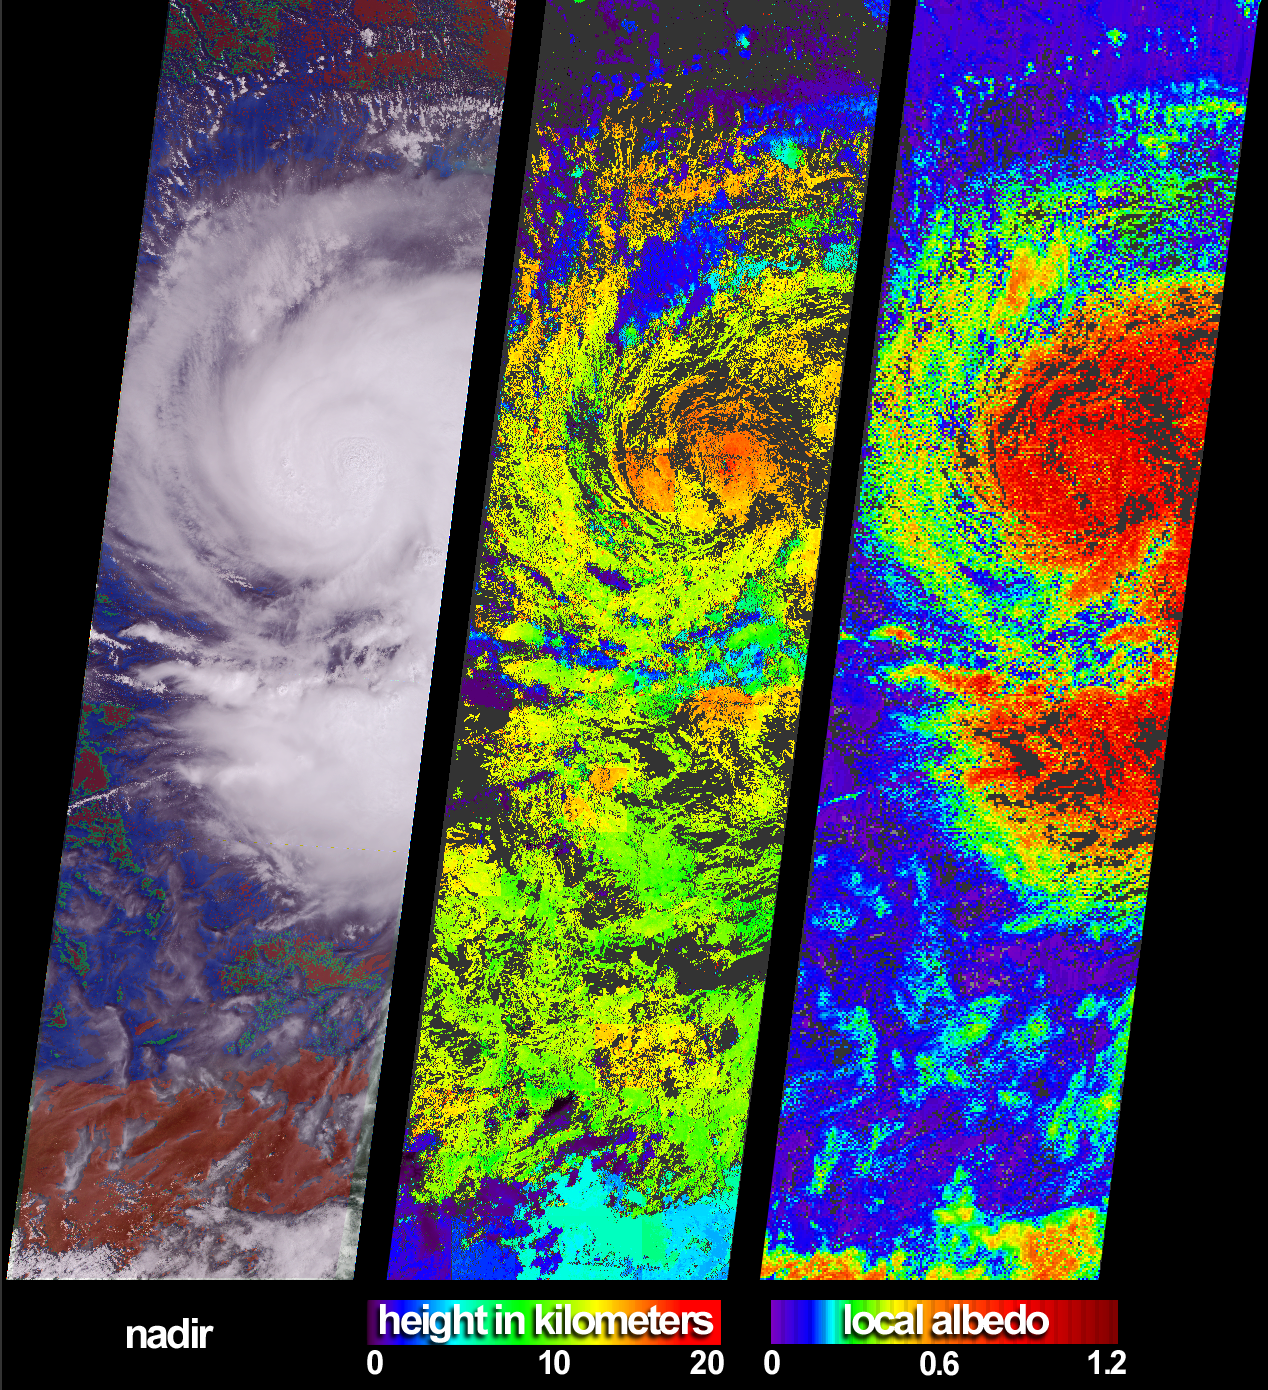

The Clouds of Isidore

These views of Hurricane Isidore were acquired by the Multi-angle Imaging SpectroRadiometer (MISR) on September 20, 2002. After bringing large-scale flooding to western Cuba, Isidore was upgraded (on September 21) from a tropical storm to a category 3hurricane. Sweeping westward to Mexico’s Yucatan Peninsula, the hurricane caused major destruction and left hundreds of thousands of people homeless. Although weakened after passing over the Yucatan landmass, Isidore regained strength as it moved northward over the Gulf of Mexico.

At left is a colorful visualization of cloud extent that superimposes MISR’s radiometric camera-by-camera cloud mask (RCCM) over natural-color radiance imagery, both derived from data acquired with the instrument’s vertical-viewing (nadir) camera. Using brightness and statistical metrics, the RCCM is one of several techniques MISR uses to determine whether an area is clear or cloudy. In this rendition, the RCCM has been color-coded, and purple = cloudy with high confidence, blue = cloudy with low confidence, green = clear with low confidence, and red = clear with high confidence.

In addition to providing information on meteorological events, MISR’s data products are designed to help improve our understanding of the influences of clouds on climate. Cloud heights and albedos are among the variables that govern these influences. (Albedo is the amount of sunlight reflected back to space divided by the amount of incident sunlight.) The center panel is the cloud-top height field retrieved using automated stereoscopic processing of data from multiple MISR cameras. Areas where heights could not be retrieved are shown in dark gray. In some areas, such as the southern portion of the image, the stereo retrieval was able to detect thin, high clouds that were not picked up by the RCCM’s nadir view. Retrieved local albedo values for Isidore are shown at right. Generation of the albedo product is dependent upon observed cloud radiances as a function of viewing angle as well as the height field. Note that over the short distances (2.2 kilometers) that the local albedo product is generated, values can be greater than 1.0 due to contributions from cloud sides. Areas where albedo could not be retrieved are shown in dark gray.

The Multi-angle Imaging SpectroRadiometer observes the daylit Earth continuously from pole to pole, and every 9 days views the entire globe between 82 degrees north and 82 degrees south latitude. These data products were generated from a portion of the imagery acquired during Terra orbit 14669. The panels cover an area of about 380 kilometers x 704 kilometers, and utilize data from blocks 70 to 79within World Reference System-2 path 17.

MISR was built and is managed by NASA’s Jet Propulsion Laboratory, Pasadena, CA, for NASA’s Office of Earth Science, Washington, DC. The Terra satellite is managed by NASA’s Goddard Space Flight Center, Greenbelt, MD. JPL is a division of the California Institute of Technology.

Credit: NASA/GSFC/LaRC/JPL, MISR Team